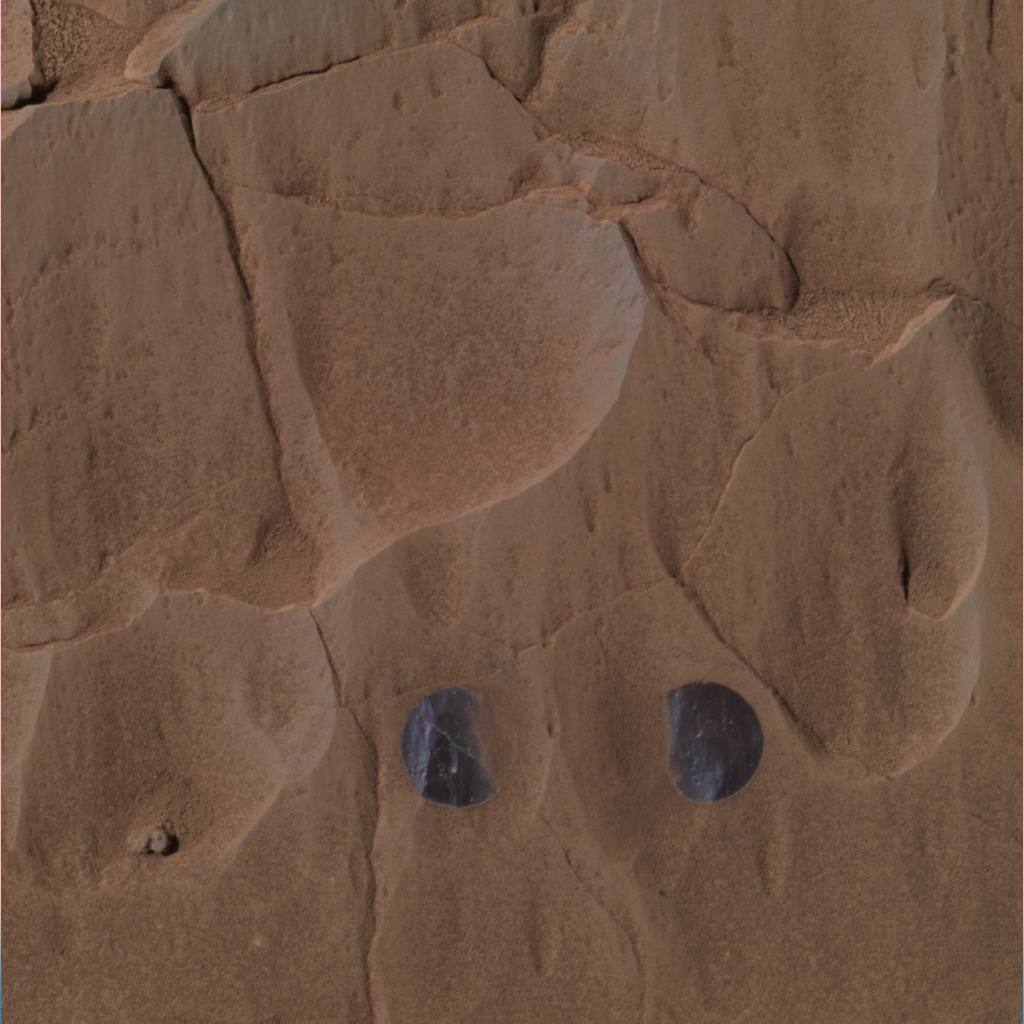

Step 2: Clean the Areas

This image was taken by the Mars Exploration Rover Spirit’s panoramic camera during the rover’s grinding of the rock dubbed “Mazatzal” with its rock abrasion tool. The picture shows the rock after two targets dubbed “New York” (left) and “Illinois” were brushed on sol 81. The exposed, dark surface is a second coating beneath a top white veneer. This approximate true-color image was created using the panoramic camera’s red, green and blue filters.

Credit: NASA/JPL/Cornell